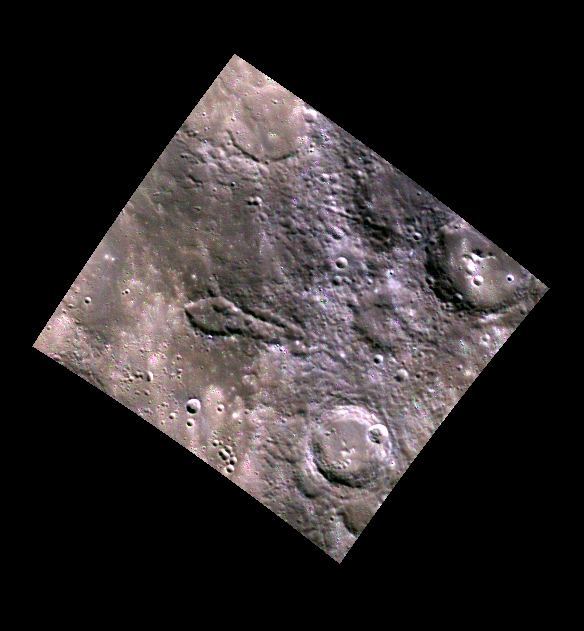

What Does the Arrow Point To?

This WAC color image shows an “arrow head” shaped crater. The elongated shape indicates that the feature was formed by a low-angle impact or impacts. It may represent a group of secondary craters produced by a large primary crater to the east. But what is the arrow pointing to?

This image was acquired as part of MDIS’s 8-color base map. The 8-color base map is composed of WAC images taken through eight different narrow-band color filters and covers more than 99% of Mercury’s surface with an average resolution of 1 kilometer/pixel. The highest-quality color images are obtained for Mercury’s surface when both the spacecraft and the Sun are overhead, so these images typically are taken with viewing conditions of low incidence and emission angles.

Date acquired: March 30, 2011
Image Mission Elapsed Time (MET): 209982156, 209982138, 209982158
Image ID: 69270, 69269, 69271
Instrument: Wide Angle Camera (WAC) of the Mercury Dual Imaging System (MDIS)
WAC filters: 9, 7, 6 (996, 748, 433 nanometers) in red, green, and blue
Center Latitude: 46.31°
Center Longitude: 21.80° E
Resolution: 244 meters/pixel
Scale: The arrow head shape is about 63 km (40 miles) long.
Incidence Angle: 52.4°
Emission Angle: 0.5°
Phase Angle: 53.0°

This image was acquired as part of MDIS’s high-resolution 3-color imaging campaign. The 3-color campaign is a major mapping activity in MESSENGER’s extended mission. It complements the 8-color base map (at an average resolution of 1 km/pixel) acquired during MESSENGER’s primary mission by imaging Mercury’s surface in a subset of the color filters at the highest resolution possible. The three narrow-band color filters are centered at wavelengths of 430 nm, 750 nm, and 1000 nm, and image resolutions generally range from 100 to 400 meters/pixel in the northern hemisphere.

The MESSENGER spacecraft is the first ever to orbit the planet Mercury, and the spacecraft’s seven scientific instruments and radio science investigation are unraveling the history and evolution of the Solar System’s innermost planet. Visit the Why Mercury? section of this website to learn more about the key science questions that the MESSENGER mission is addressing. During the one-year primary mission, MDIS acquired 88,746 images and extensive other data sets. MESSENGER is now in a year-long extended mission, during which plans call for the acquisition of more than 80,000 additional images to support MESSENGER’s science goals.

These images are from MESSENGER, a NASA Discovery mission to conduct the first orbital study of the innermost planet, Mercury. For information regarding the use of images, see the MESSENGER image use policy.

Credit: NASA/Johns Hopkins University Applied Physics Laboratory/Carnegie Institution of Washington